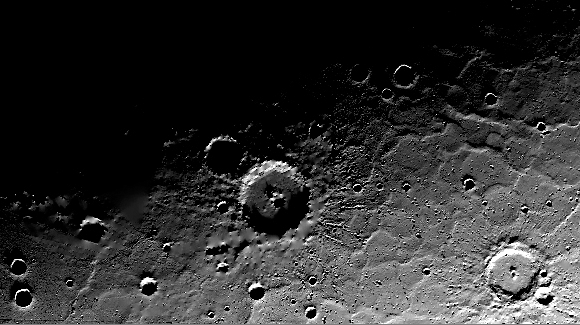

A Solar Day at Prokofiev Crater

This animation depicts the illumination of the topography near Prokofiev crater, showing the small proportion of sunlight that reaches Prokofiev’s floor and rim. The north-facing portions of the rim and interior remain in perpetual shadow, as do those of numerous other craters. The movie simulates approximately one Mercury solar day (176 Earth days) and uses the digital terrain model derived from MLA measurements. Contrast has been enhanced for best viewing.

Instrument: Mercury Laser Altimeter (MLA)
Scale: Prokofiev has a diameter of 110 kilometers (68 miles)

The MESSENGER spacecraft is the first ever to orbit the planet Mercury, and the spacecraft’s seven scientific instruments and radio science investigation are unraveling the history and evolution of the Solar System’s innermost planet. Visit the Why Mercury? section of this website to learn more about the key science questions that the MESSENGER mission is addressing. During the one-year primary mission, MDIS acquired 88,746 images and extensive other data sets. MESSENGER is now in a year-long extended mission, during which plans call for the acquisition of more than 80,000 additional images to support MESSENGER’s science goals.

For information regarding the use of images, see the MESSENGER image use policy.

Credit: NASA/Goddard Space Flight Center/Massachusetts Institute of Technology/Johns Hopkins University Applied Physics Laboratory/Carnegie Institution of Washington